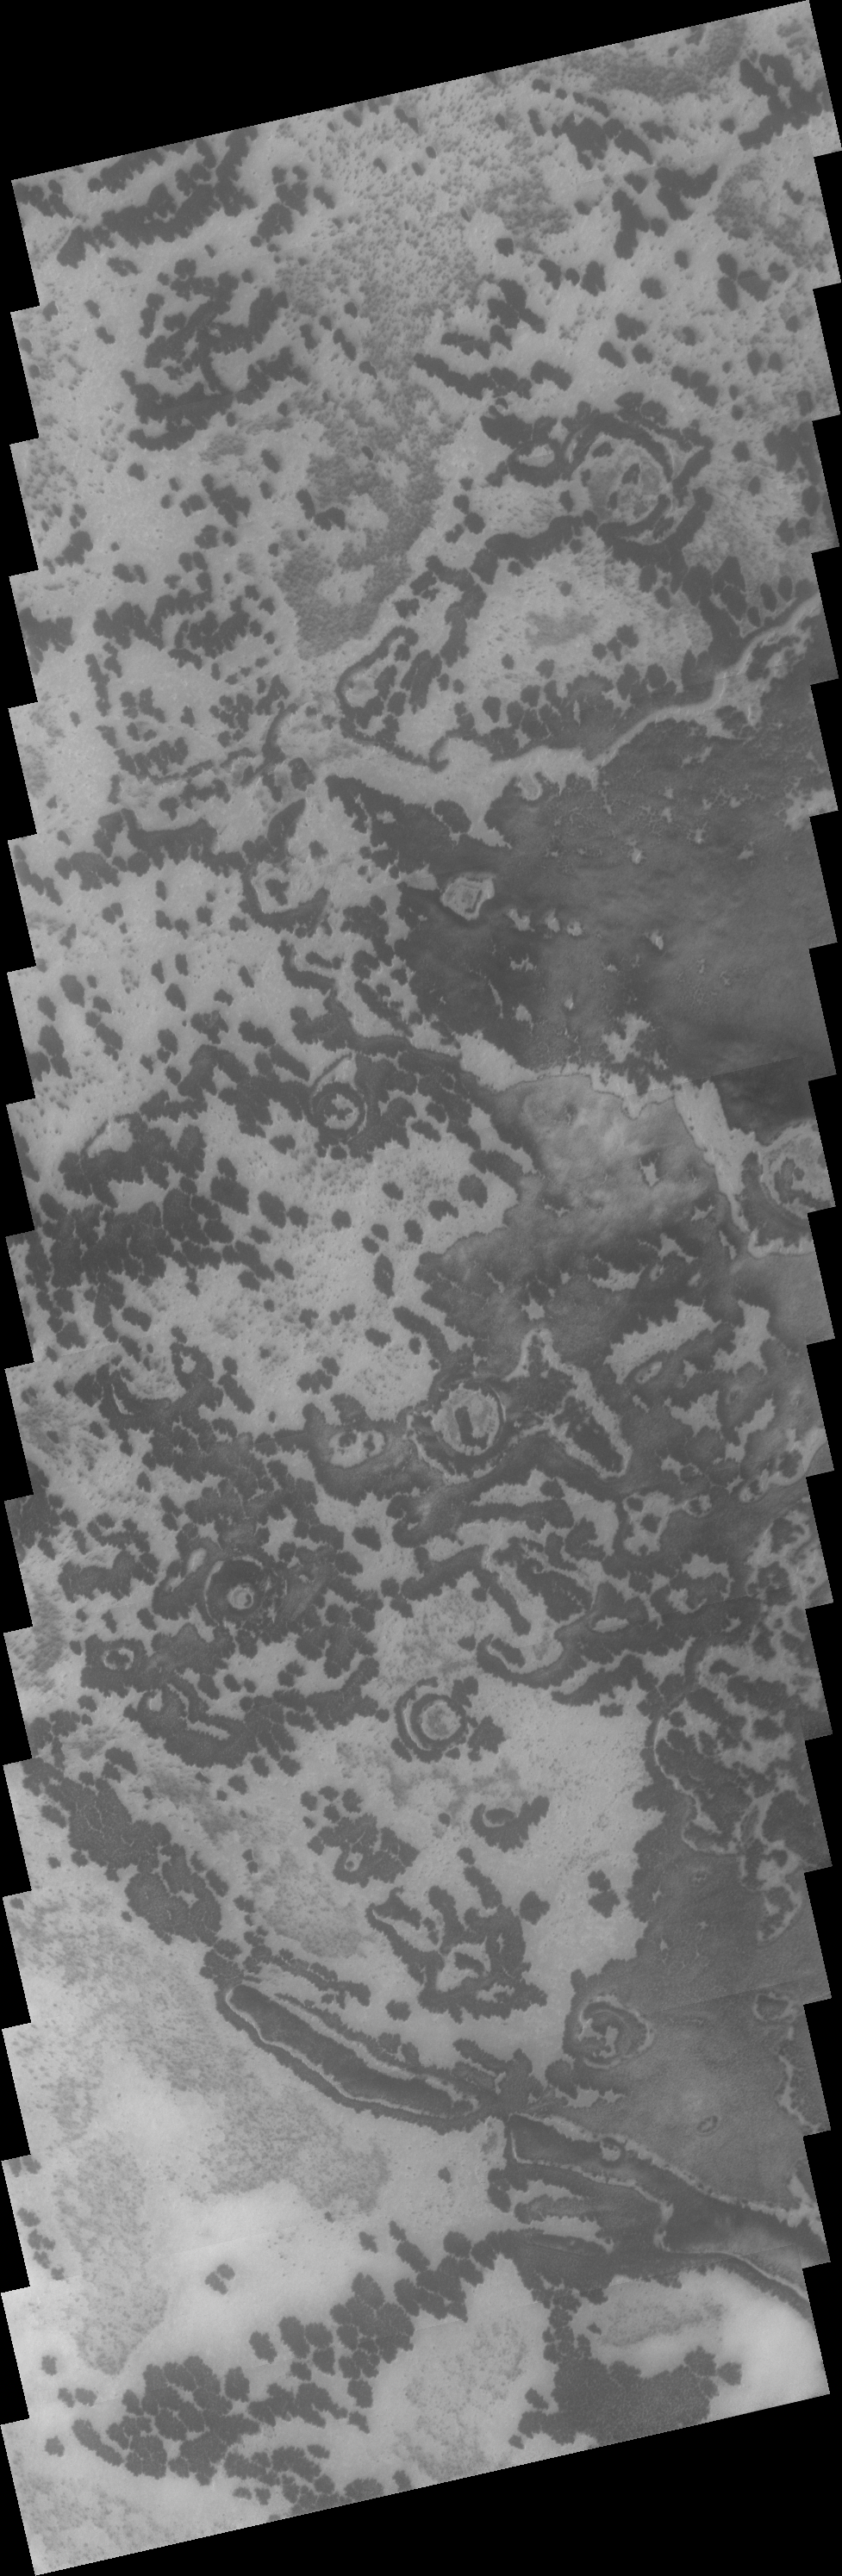

Southern Spots

This VIS image of the south polar region was collected during the summer season. The markings of the pole are very diverse and easy to see after the winter frost has been removed.

Image information: VIS instrument. Latitude 79.7S, Longitude 56.6E. 17 meter/pixel resolution.

Note: this THEMIS visual image has not been radiometrically nor geometrically calibrated for this preliminary release. An empirical correction has been performed to remove instrumental effects. A linear shift has been applied in the cross-track and down-track direction to approximate spacecraft and planetary motion. Fully calibrated and geometrically projected images will be released through the Planetary Data System in accordance with Project policies at a later time.

NASA’s Jet Propulsion Laboratory manages the 2001 Mars Odyssey mission for NASA’s Office of Space Science, Washington, D.C. The Thermal Emission Imaging System (THEMIS) was developed by Arizona State University, Tempe, in collaboration with Raytheon Santa Barbara Remote Sensing. The THEMIS investigation is led by Dr. Philip Christensen at Arizona State University. Lockheed Martin Astronautics, Denver, is the prime contractor for the Odyssey project, and developed and built the orbiter. Mission operations are conducted jointly from Lockheed Martin and from JPL, a division of the California Institute of Technology in Pasadena.

Credit: NASA/JPL/ASU